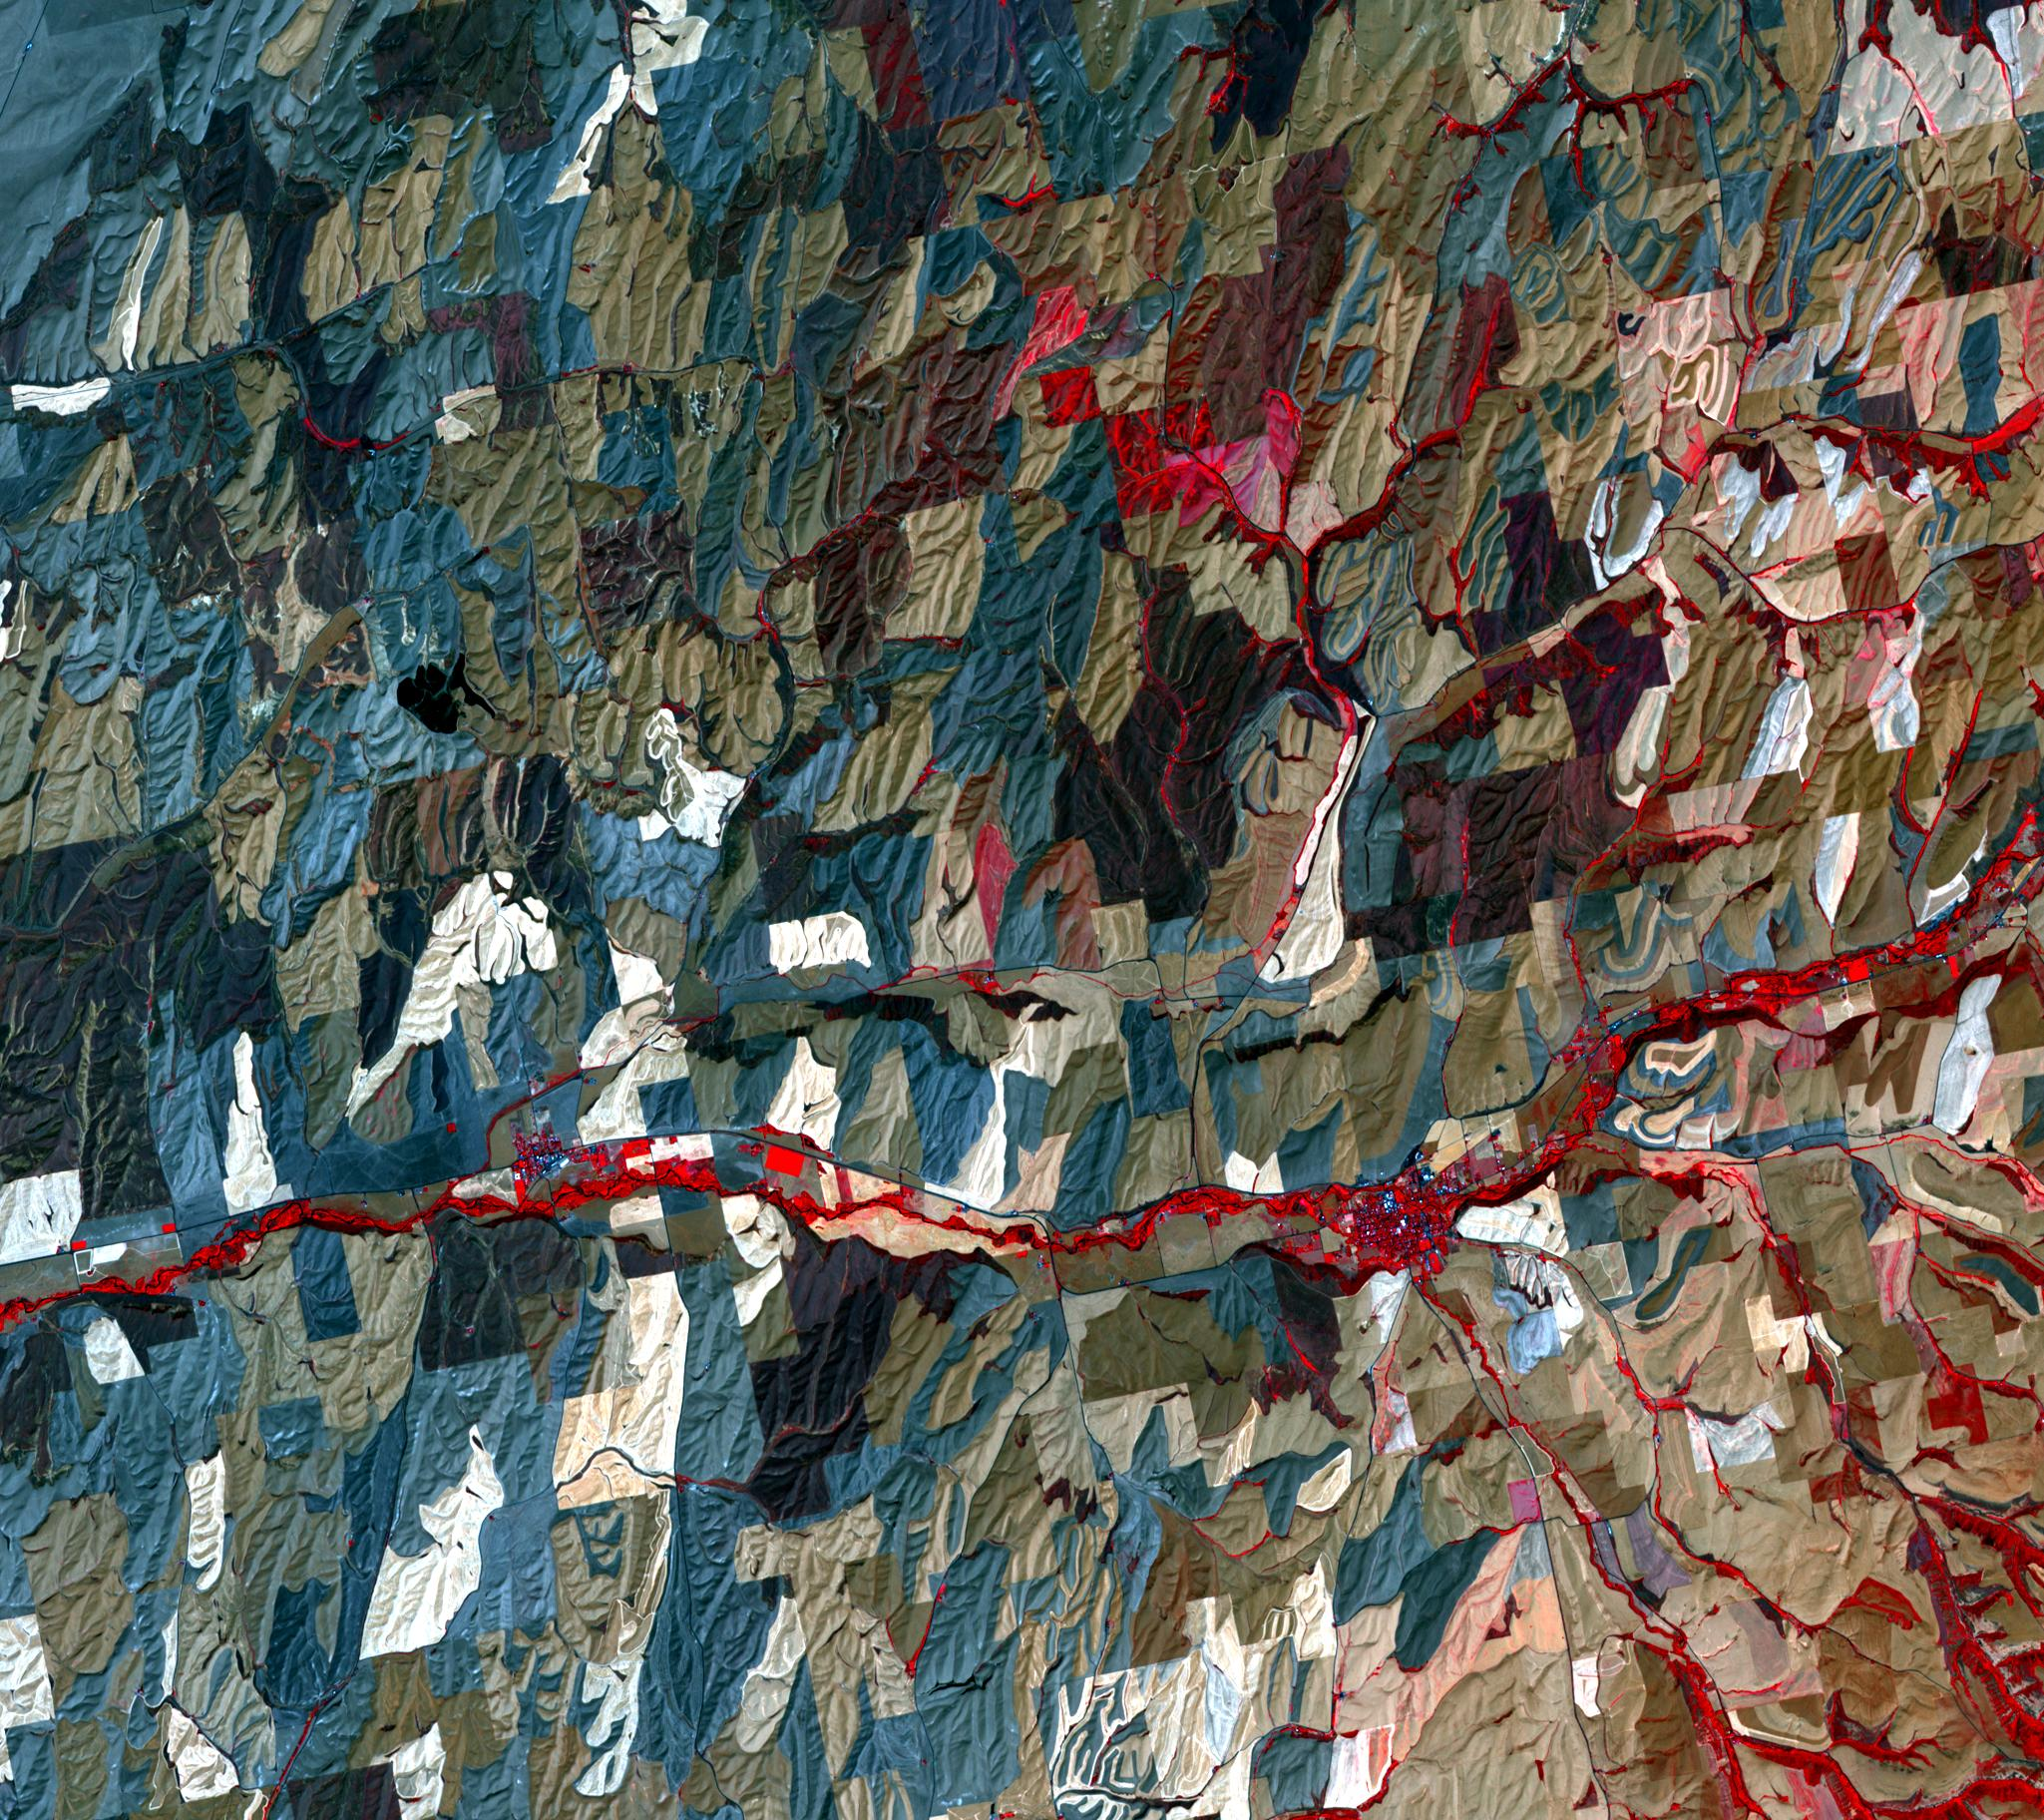

Palouse, WA

Located south of Spokane, Washington, the Palouse is a rich farming area of some 7,000 square kilometers, reminiscent of Tuscany. But instead of vineyards, the main crops are wheat and rapeseed. The rolling hills of windblown silt (loess) cover up part of the Columbia Plateau basalt province. The image near Waitsburg was acquired July 24, 2008, covers an area of 27 by 30 km, and is located at 46.3 degrees north, 118.2 degrees west.

With its 14 spectral bands from the visible to the thermal infrared wavelength region and its high spatial resolution of 15 to 90 meters (about 50 to 300 feet), ASTER images Earth to map and monitor the changing surface of our planet. ASTER is one of five Earth-observing instruments launched Dec. 18, 1999, on Terra. The instrument was built by Japan’s Ministry of Economy, Trade and Industry. A joint U.S./Japan science team is responsible for validation and calibration of the instrument and data products.

The broad spectral coverage and high spectral resolution of ASTER provides scientists in numerous disciplines with critical information for surface mapping and monitoring of dynamic conditions and temporal change. Example applications are: monitoring glacial advances and retreats; monitoring potentially active volcanoes; identifying crop stress; determining cloud morphology and physical properties; wetlands evaluation; thermal pollution monitoring; coral reef degradation; surface temperature mapping of soils and geology; and measuring surface heat balance.

The U.S. science team is located at NASA’s Jet Propulsion Laboratory, Pasadena, Calif. The Terra mission is part of NASA’s Science Mission Directorate, Washington, D.C.

Credit: NASA/GSFC/METI/ERSDAC/JAROS, and U.S./Japan ASTER Science Team